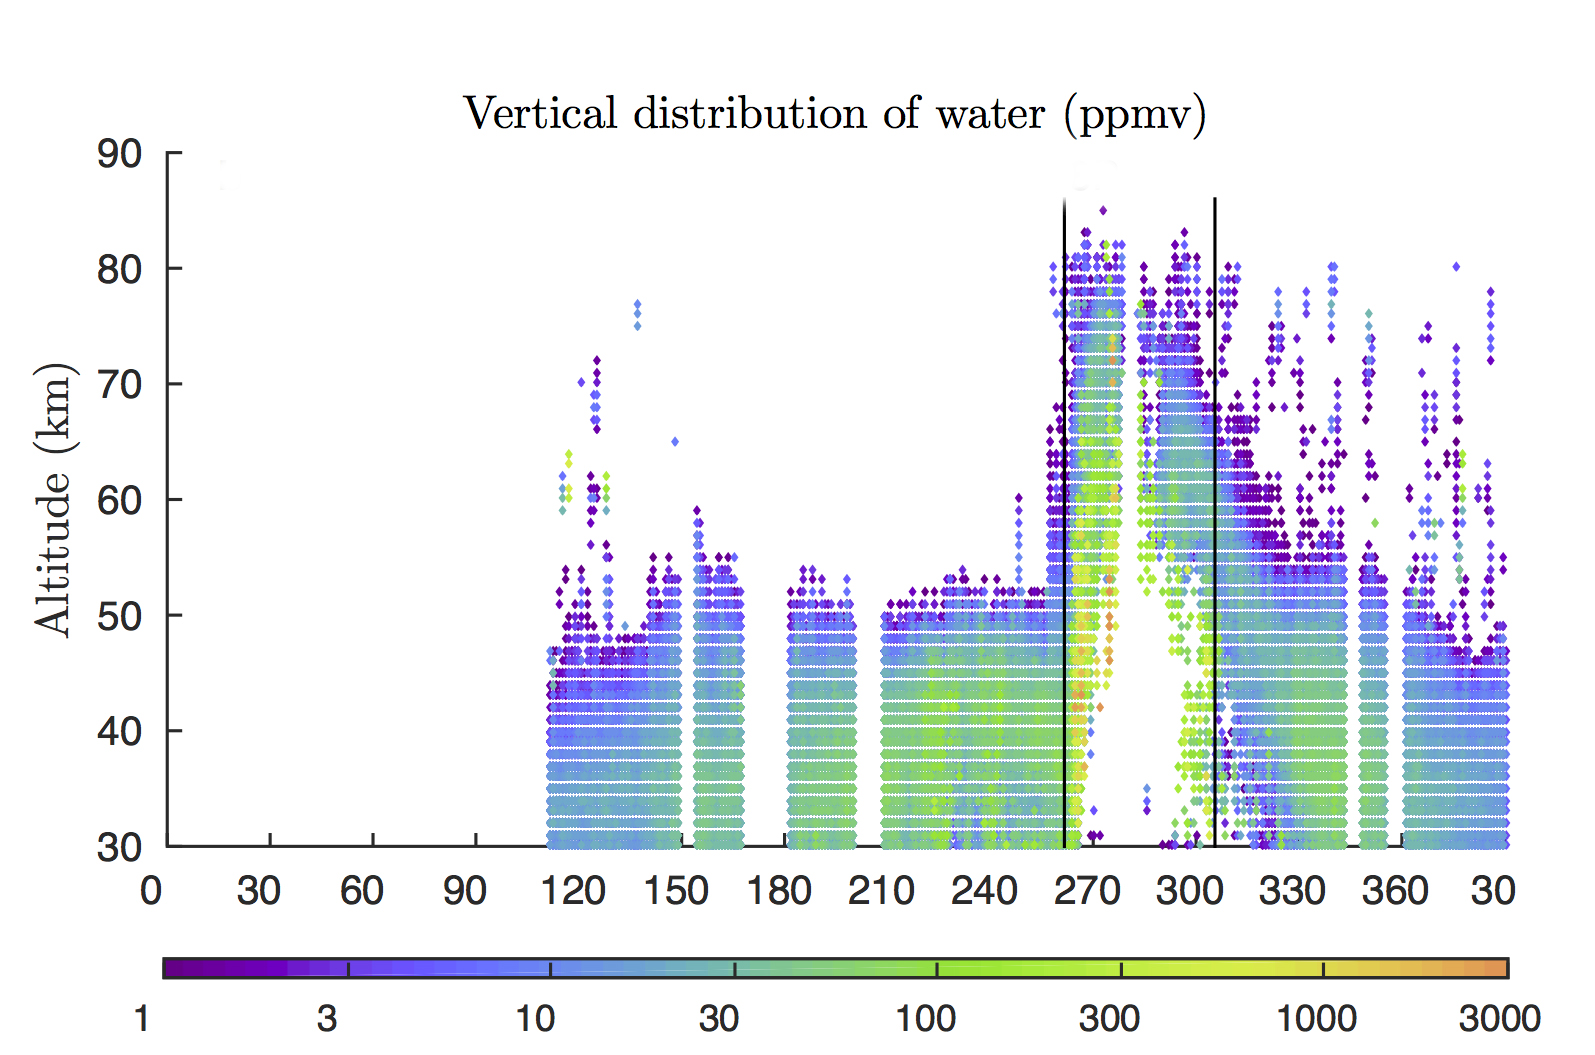

Water Vapor Reaches Mars’ Middle Atmosphere During Global Dust Storm

Rising air during a 2007 global dust storm on Mars lofted water vapor into the planet’s middle atmosphere, researchers learned from data graphed here, derived from observations by the Mars Climate Sounder instrument on NASA’s Mars Reconnaissance Orbiter.

The two vertical black lines in the right half of the graph (at about 260 and 310 on the horizontal scale) mark the beginning and end of the most recent global dust storm on Mars, which burst from regional scale to globe-encircling scale in July 2007. The presence of more colored dots, particularly green ones, in the upper portion of the graph between those lines, compared to the upper portion of the graph outside those lines, documents the uplift of water vapor in connection with the global dust storm.

The vertical scale is altitude, labeled at left in kilometers above the surface of Mars (50 kilometers is about 30 miles; 80 kilometers is about 50 miles).

The color bar below the graph gives the key to how much water vapor each dot represents, in parts per million, by volume, in Mars’ atmosphere. Note that green to yellow represents about 100 times as much water as purple does.

The horizontal axis of the graph is time, from January 2006 to February 2008. It is labeled with numbers representing the 360 degrees of Mars’ orbit around the Sun, from zero to 360 degrees and then further on to include the first 30 degrees of the following Martian year. (The zero point is autumnal equinox — end of summer — in Mars’ northern hemisphere.)

This graph, based on Mars Reconnaissance Orbiter observations, was used in a January 2018 paper in Nature Astronomy by Nicholas Heavens of Hampton University in Hampton, Virginia, and co-authors. The paper presents Martian dust storms’ uplifting effect on water vapor as a factor in seasonal patterns that other spacecraft have detected in the rate of hydrogen escaping from the top of Mars’ atmosphere.

NASA’s Jet Propulsion Laboratory, a division of Caltech in Pasadena, California, manages the Mars Reconnaissance Orbiter Project for NASA’s Science Mission Directorate, Washington, and leads the Mars Climate Sounder investigation.

Credit: NASA/JPL-Caltech/Hampton Univ.